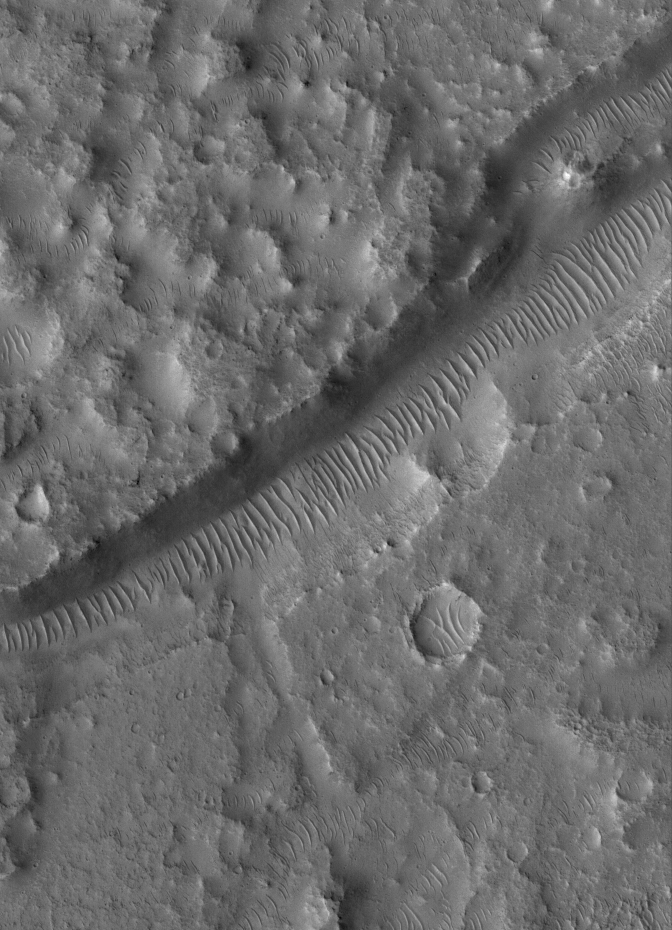

Trough in Tempe

28 April 2005
This Mars Global Surveyor (MGS) Mars Orbiter Camera (MOC) image shows a trough partly filled by large, windblown ripples in the Tempe Terra region of Mars.

Location near: 36.5°N, 65.3°W
Image width: ~3 km (~1.9 mi)
Illumination from: lower left
Season: Northern Summer

Credit: NASA/JPL/Malin Space Science Systems